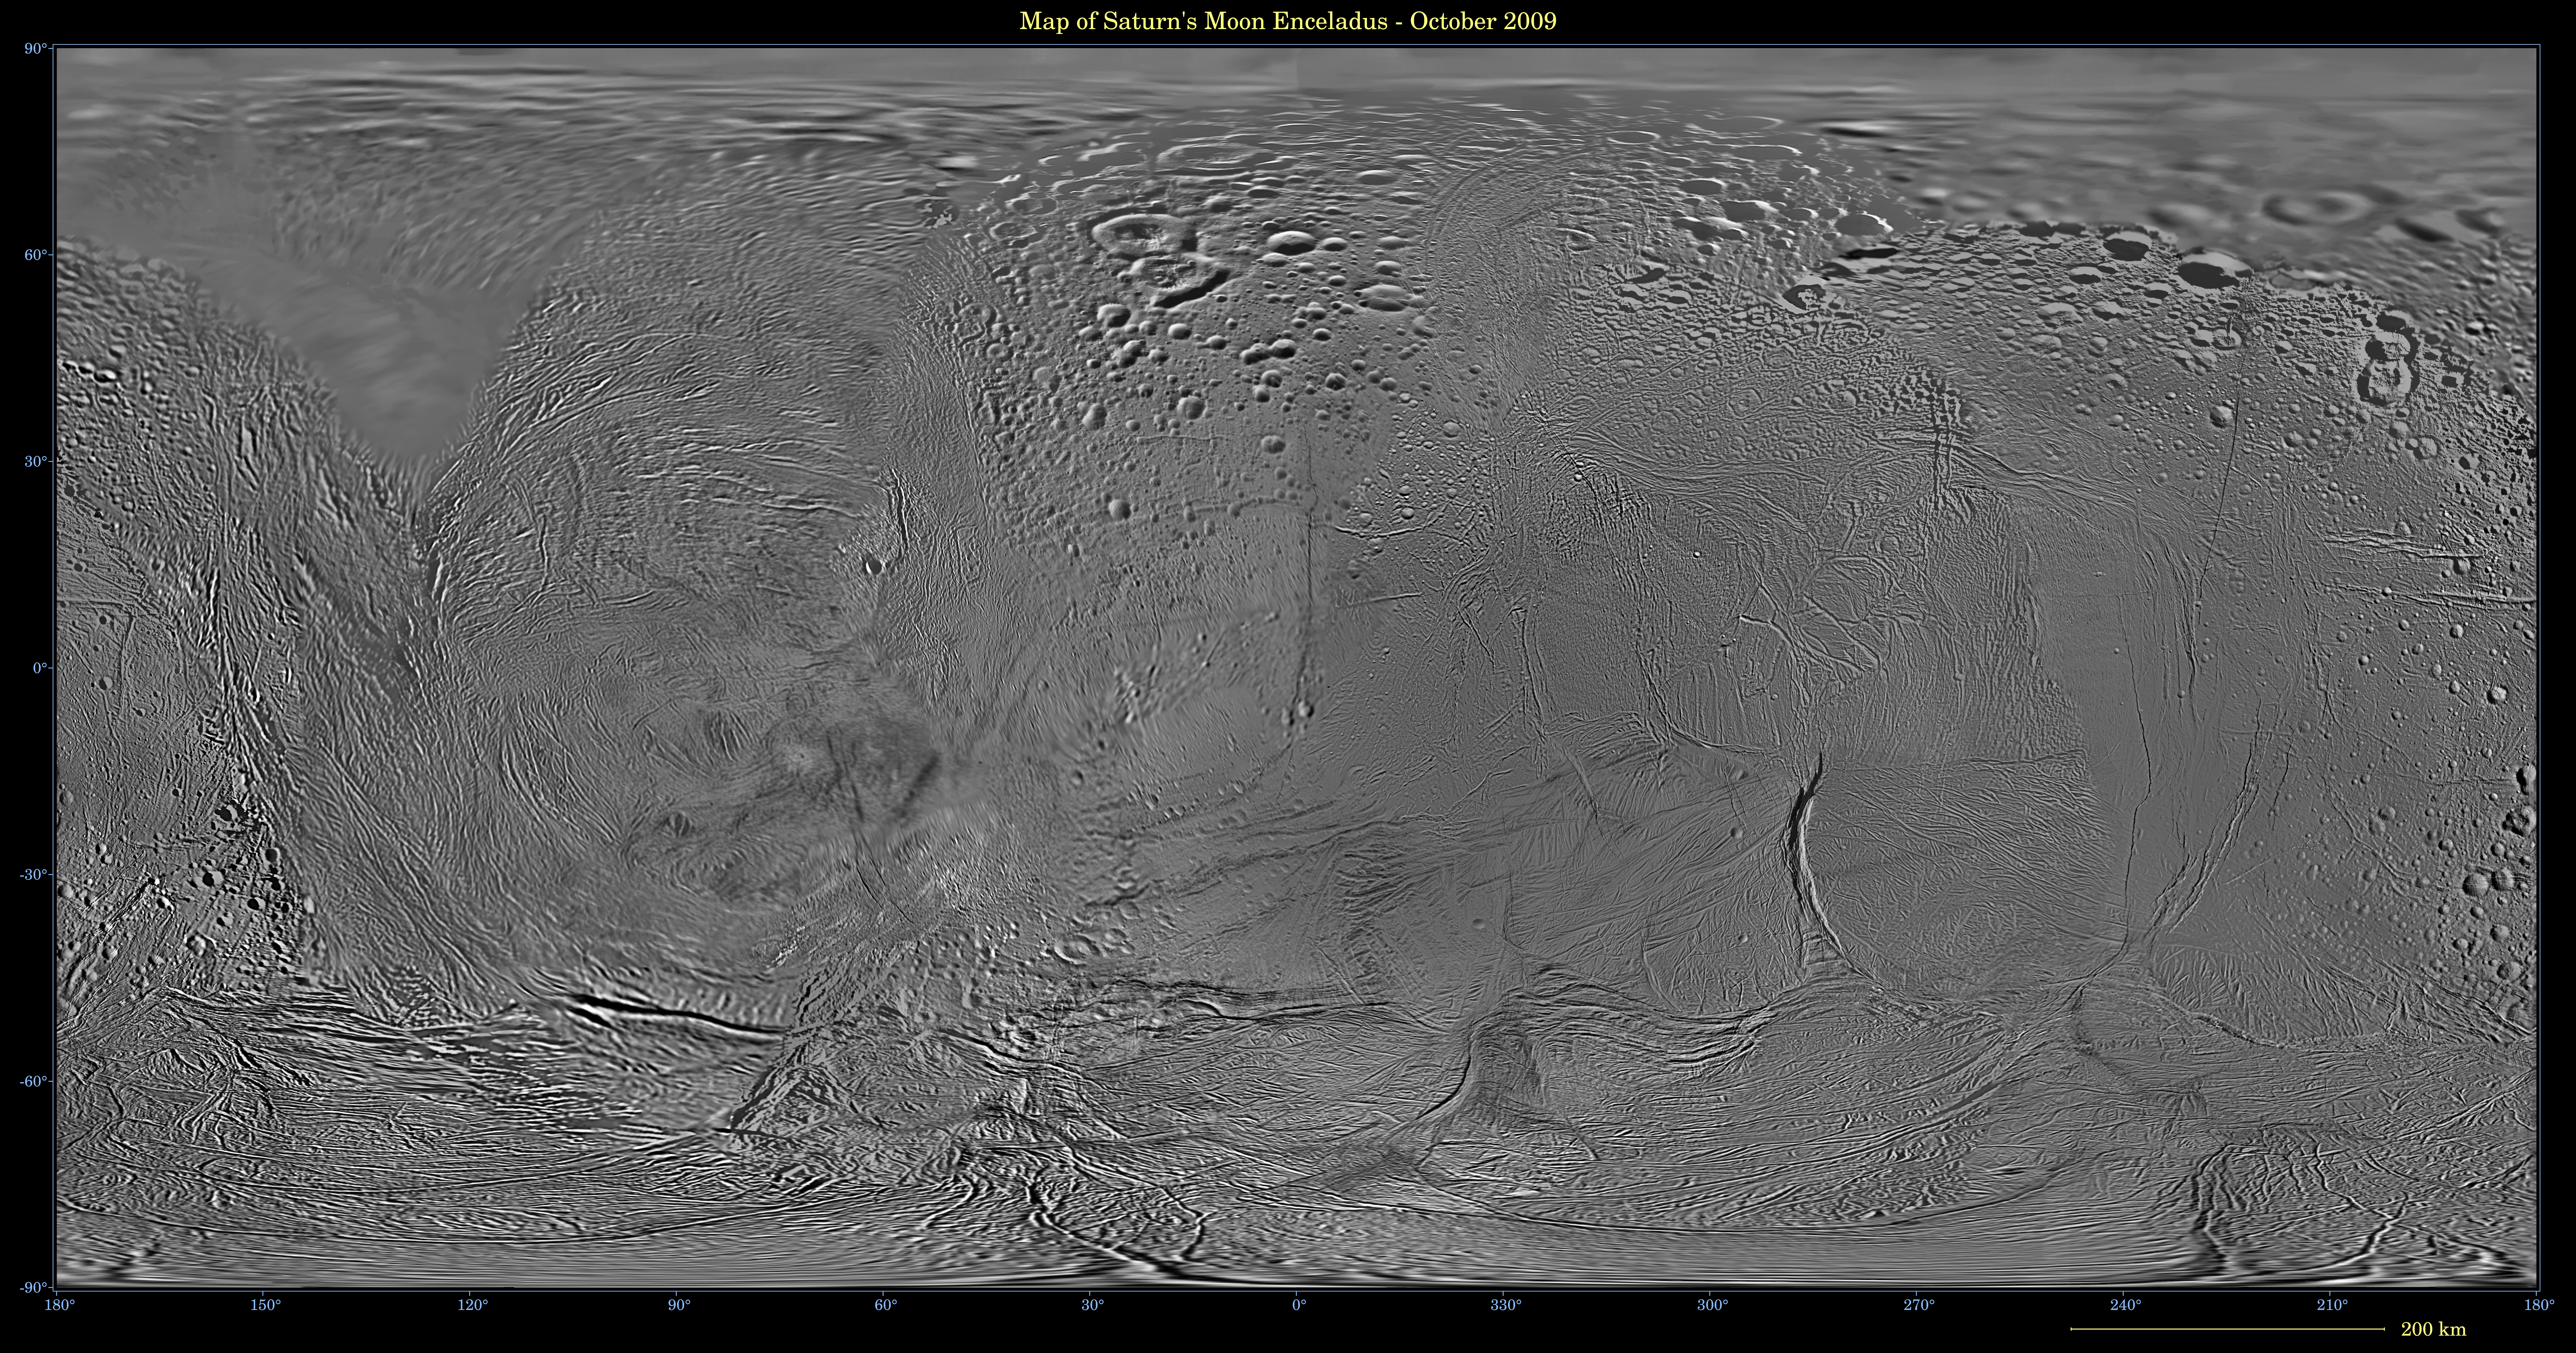

Map of Enceladus October 2009

This image shows an updated map of Saturn’s icy moon Enceladus, generated by the Cassini imaging team. The map incorporates new images taken in 2008, with better image processing techniques.

Compared to the previous Enceladus map released in December 2008 (see PIA11145), the new map features better resolution in several areas, including the equatorial region between 30 degrees north and south latitude and a region between 30 degrees and 150 degrees west longitude. That mosaic and this one were shifted by 3.5 degrees to the west, compared to 2006 versions, to be consistent with the International Astronomical Union longitude definition for Enceladus.

The so-called “tiger stripe” features that have captivated Cassini scientists can be seen distorted by the projection method in the lower middle left and lower middle right of the image.

This map contains just one image from NASA’s Voyager spacecraft, which visited Enceladus more than 25 years ago. That image fills in the top left of the map from 90 degrees north down to as low as 50 degrees north in places. Other parts of the map include low-resolution Cassini Imaging Science Subsystem images.

The map is an equidistant (simple cylindrical) projection and has a scale of 110 meters (360 feet) per pixel at the equator. The mean radius of Enceladus used for projection of this map is 252 kilometers (157 miles).

The Cassini-Huygens mission is a cooperative project of NASA, the European Space Agency and the Italian Space Agency. JPL manages the mission for the Science Mission Directorate at NASA Headquarters in Washington. The Cassini orbiter and its two onboard cameras were designed, developed and assembled at JPL. The imaging team is based at the Space Science Institute, Boulder, Colo.

Credit: NASA/JPL/Space Science Institute